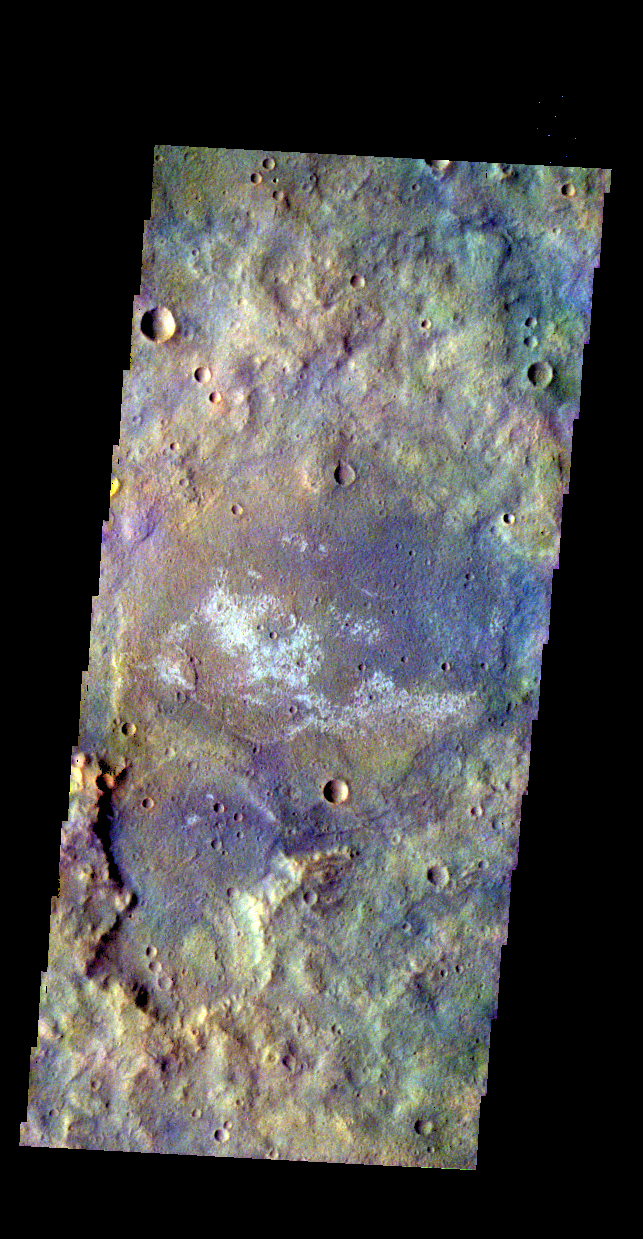

Terra Cimmeria – False Color

The THEMIS camera contains 4 filters. The data from different filters can be combined in multiple ways to create a false color image. These false color images may reveal subtle variations of the surface not easily identified in a single band image. Today’s false color image shows some of the plains of Terra Cimmeria.

Credit: NASA/JPL-Caltech/ASU